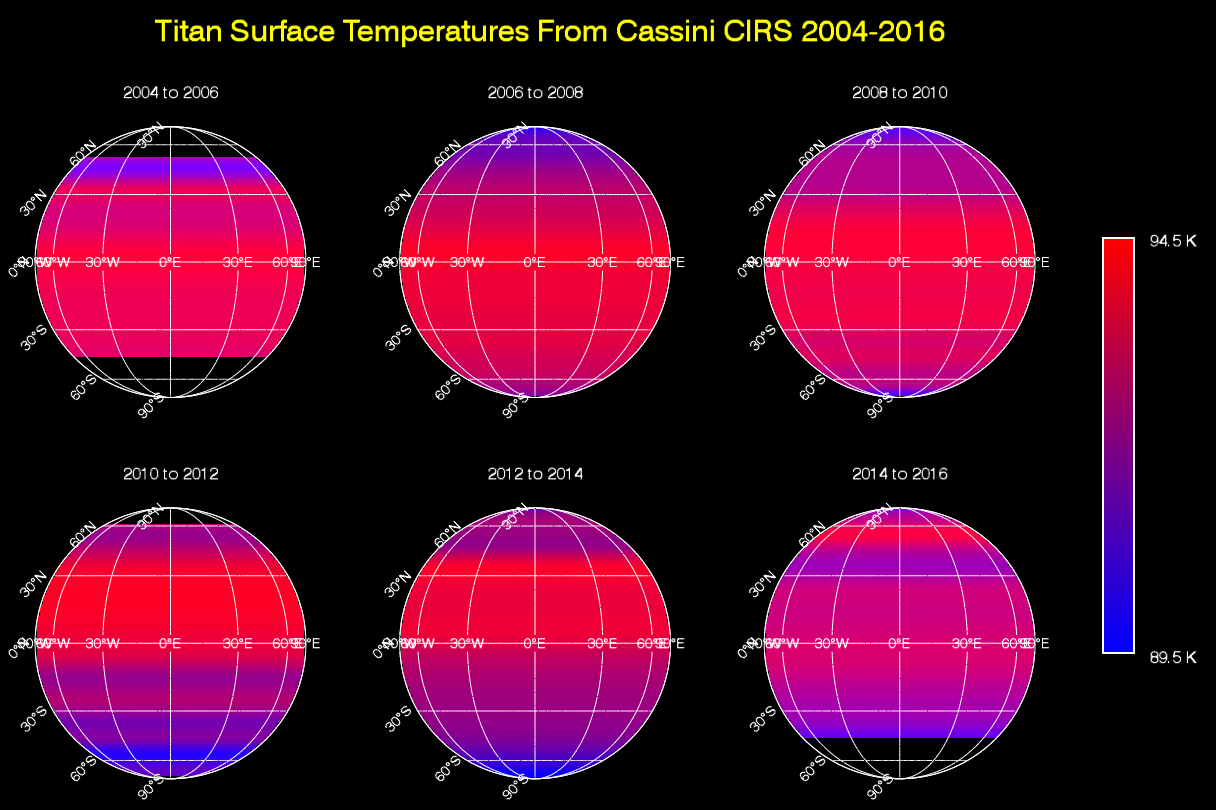

Titan Temperature Lag Maps & Animation

This sequence of maps shows varying surface temperatures on Saturn’s moon Titan at two-year intervals, from 2004 to 2016. The measurements were made by the Composite Infrared Spectrometer (CIRS) instrument on NASA’s Cassini spacecraft.

The maps show thermal infrared radiation (heat) coming from Titan’s surface at a wavelength of 19 microns, a spectral window at which the moon’s otherwise opaque atmosphere is mostly transparent. Temperatures have been averaged around the globe from east to west (longitudinally) to emphasize the seasonal variation across latitudes (from north to south). Black regions in the maps are areas for which there was no data.

Titan’s surface temperature changes slowly over the course of the Saturn system’s long seasons, which each last seven and a half years. As on Earth, the amount of sunlight received at each latitude varies as the sun’s illumination moves northward or southward over the course of the 30-year-long Saturnian year.

When Cassini arrived at Saturn in 2004, Titan’s southern hemisphere was in late summer and was therefore the warmest region. Shortly after the 2009 equinox, in 2010, temperatures were symmetrical across the northern and southern hemispheres, mimicking the distribution observed by Voyager 1 in 1980 (one Titan year earlier). Temperatures subsequently cooled in the south and rose in the north, as southern winter approached.

While the overall trend in the temperature shift is clearly evident in these maps, there is narrow banding in several places that is an artifact of making the observations through Titan’s atmosphere. The moon’s dense, hazy envelope adds noise to the difficult measurement.

The animation above shows a simplified model of the varying temperature data at yearly intervals. The latitude banding has been smoothed to more clearly show the how Titan’s peak temperature moves from 19 degrees south to 16 degrees north latitude between 2004 and 2016. The small globe in the upper right corner shows the view of Titan as seen from the direction of the sun. The latitude on Titan where the sun is directly overhead (the subsolar latitude) is indicated by a yellow star.

Although it moves in latitude, the maximum measured temperature on Titan remains around -292 degrees Fahrenheit (-179.6 degrees Celsius, 93.6 Kelvin), with a minimum temperature at the winter pole only 6 degrees Fahrenheit (3.5 degrees Celsius or Kelvin) colder. This is a much smaller contrast than exists between Earth’s warmest and coldest temperatures, which can vary by more than 200 degrees Fahrenheit, or more than 100 degrees Celsius.

These Titan surface temperature maps are a visualization of measurements that appeared in publication as: D. E. Jennings et al., Astrophysical Journal Letters, 816, L17, 2016, http://dx.doi.org/10.3847/2041-8205/816/1/L17.

The Cassini-Huygens mission is a cooperative project of NASA, the European Space Agency and the Italian Space Agency. The Jet Propulsion Laboratory, a division of the California Institute of Technology in Pasadena, manages the mission for NASA’s Science Mission Directorate, Washington, D.C. The Cassini orbiter was designed, developed and assembled at JPL. The composite infrared spectrometer team is based at NASA’s Goddard Space Flight Center, Greenbelt, Md., where the instrument was built.

Credit: NASA/JPL-Caltech/GSFC